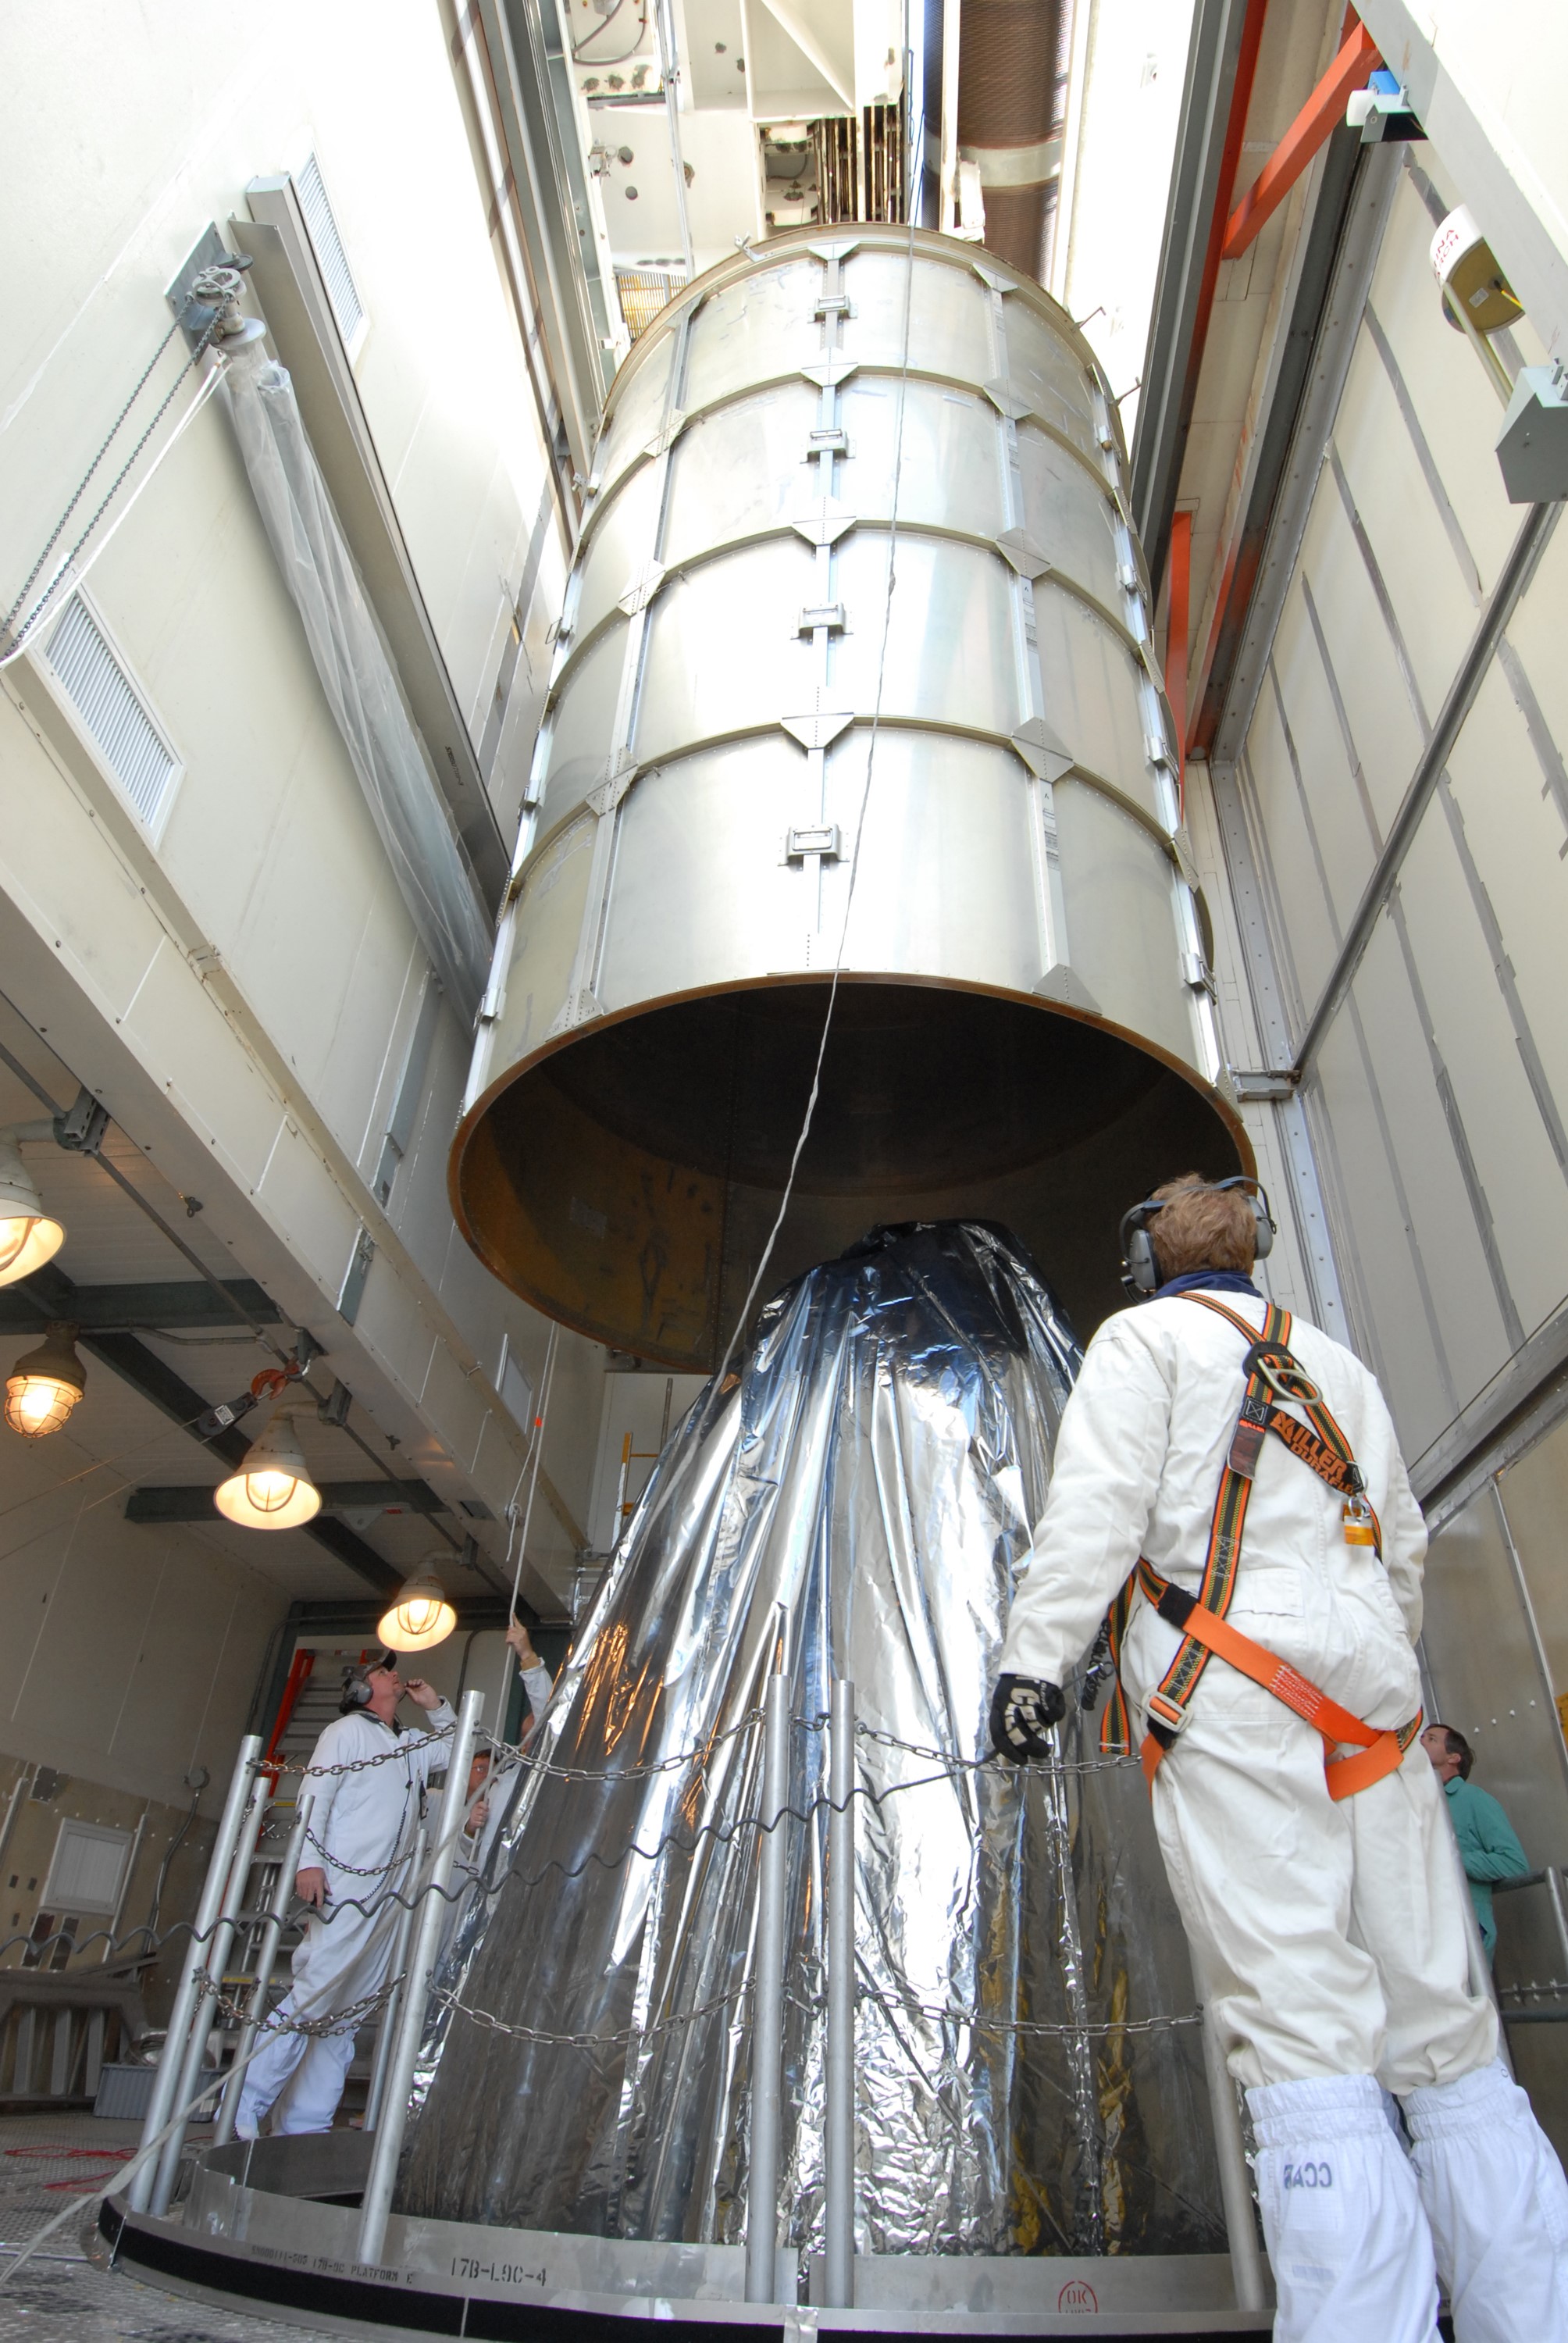

CAPE CANAVERAL, Fla. – In the mobile service tower on Launch pad 17-B at Cape Canaveral Air Force Station in Florida, the upper part of the metal transportation canister is removed from around NASA's Kepler spacecraft. The spacecraft was mated with the Delta II rocket for launch. The liftoff of Kepler is currently scheduled for 10:48 p.m. EST March 5. Kepler is designed to survey more than 100,000 stars in our galaxy to determine the number of sun-like stars that have Earth-size and larger planets, including those that lie in a star's "habitable zone," a region where liquid water, and perhaps life, could exist. If these Earth-size worlds do exist around stars like our sun, Kepler is expected to be the first to find them and the first to measure how common they are.

Credit: NASA/Jack Pfaller